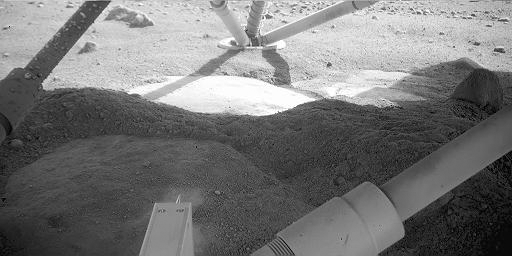

Martian Surface Beneath Phoenix

This is an image of the Martian surface beneath NASA’s Phoenix Mars Lander. The image was taken by Phoenix’s Robotic Arm Camera (RAC) on the eighth Martian day of the mission, or Sol 8 (June 2, 2008). The light feature in the middle of the image below the leg is informally called “Holy Cow.” The dust, shown in the dark foreground, has been blown off of “Holy Cow” by Phoenix’s thruster engines.

The Phoenix Mission is led by the University of Arizona, Tucson, on behalf of NASA. Project management of the mission is by NASA’s Jet Propulsion Laboratory, Pasadena, Calif. Spacecraft development is by Lockheed Martin Space Systems, Denver.

Photojournal Note: As planned, the Phoenix lander, which landed May 25, 2008 23:53 UTC, ended communications in November 2008, about six months after landing, when its solar panels ceased operating in the dark Martian winter.

Credit: NASA/JPL-Caltech/University of Arizona/Max Planck Institute